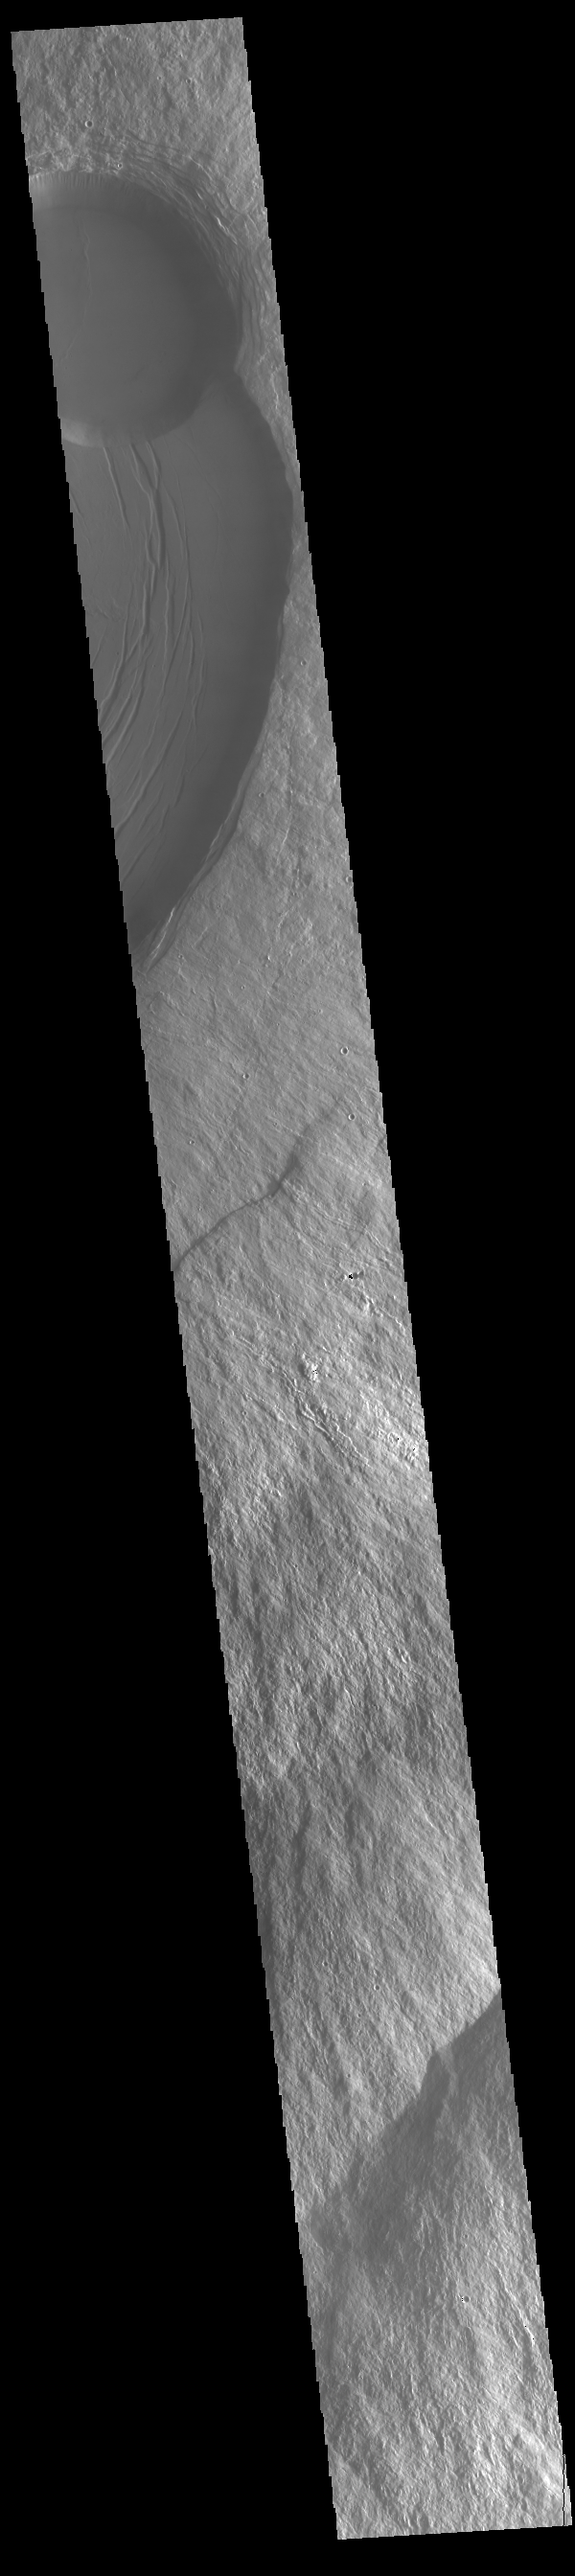

Olympus Mons Summit

The circular feature near the top of this VIS image is part of the summit caldera of Olympus Mons. Scarps and extensional features (graben) record multiple stages of caldera collapse at the summit of Olympus Mons. Huge lava flows poured down the side of the volcano. Olympus Mons is the largest volcano in the solar system, reaching heights over 40 km (25 miles) tall from base to summit, with the base covering an area as large as the state of Arizona. For comparison, Mauna Loa is 9 km (5.5 miles) tall measured from its base on the sea floor.

Credit: NASA/JPL-Caltech/ASU